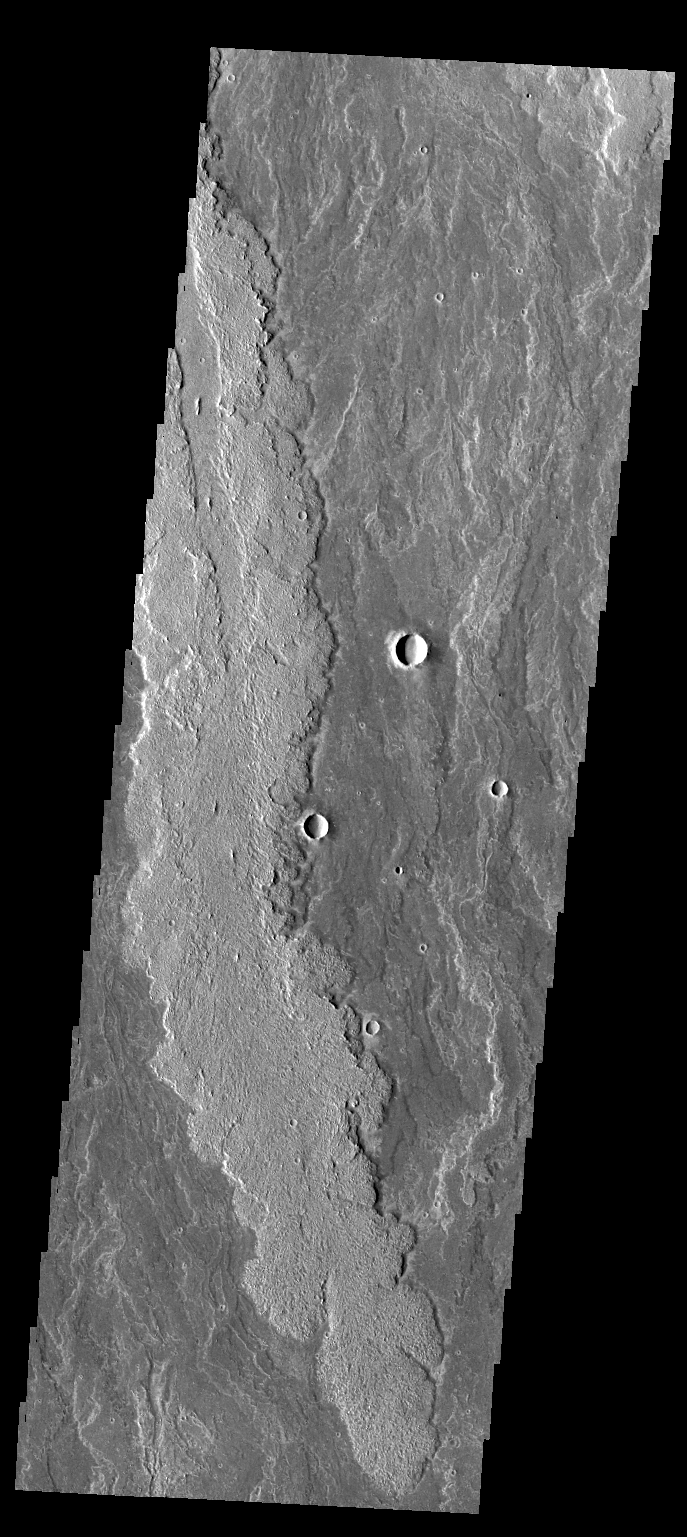

Arsia Mons Flows

The lava flows in today’s VIS image are part of the vast flow field originating from Arsia Mons.

Credit: NASA/JPL/ASU